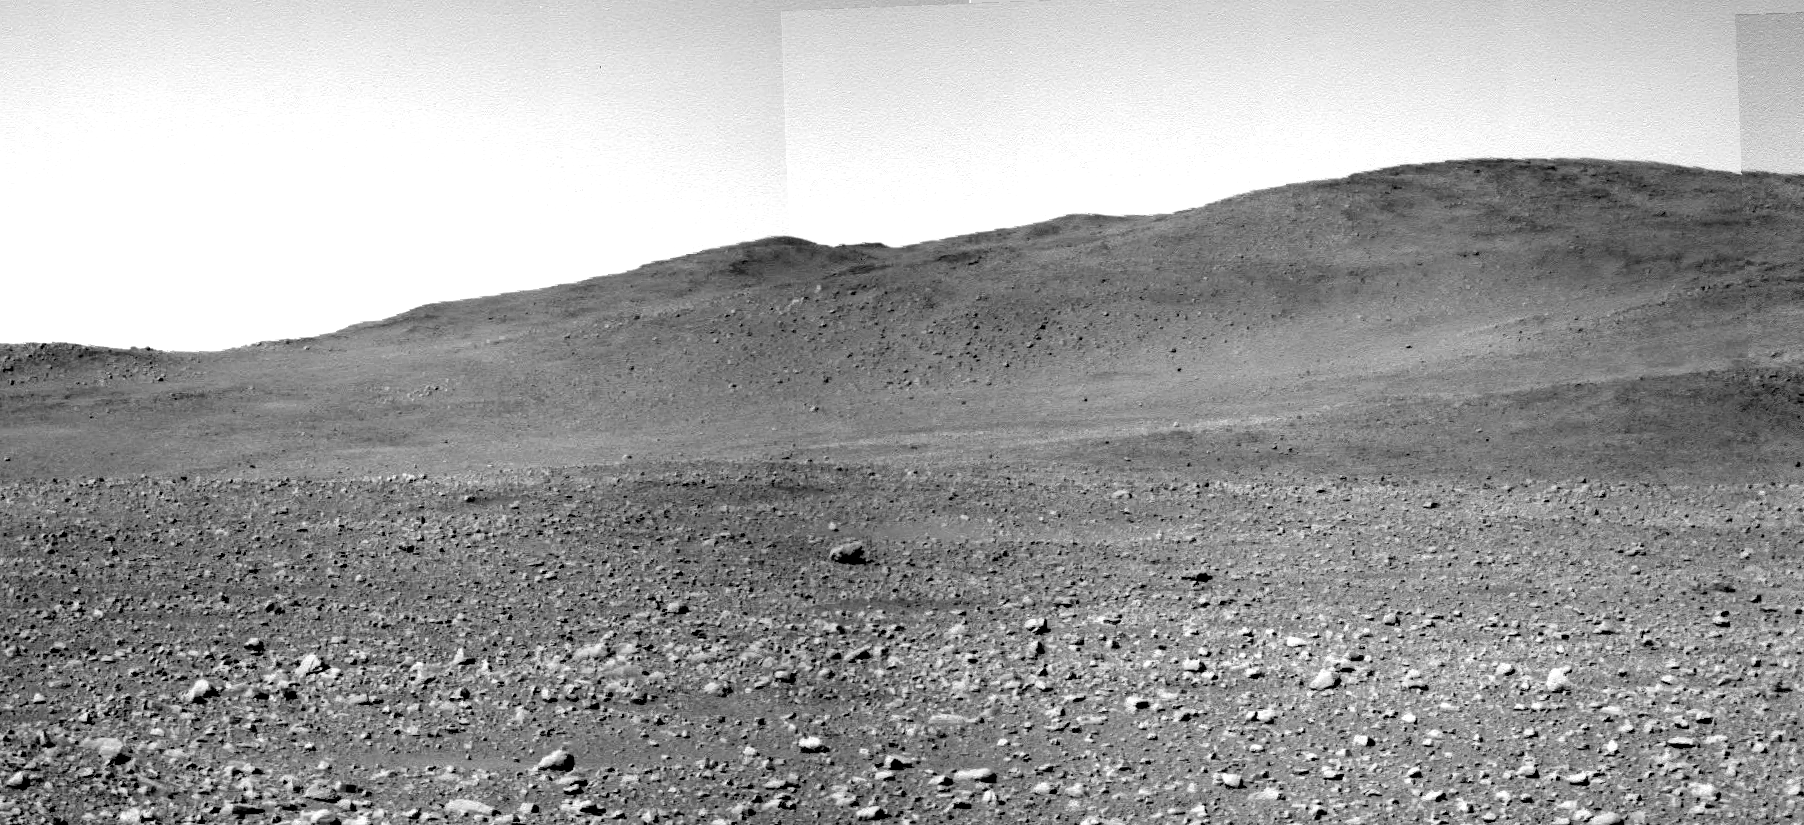

View of Spirit’s Climb from Six Months Earlier

Figure 1

This view from where Spirit stood on its 149th martian day (June 3, 2004) shows, on the hillside at the center of the image, the terrain that the rover is crossing six months later. The view is a mosaic of several frames taken with Spirit’s panoramic camera.

Spirit Journey Continues at “Husband Hill”
NASA’s Mars Exploration Rover Spirit has left the “West Spur” of the “Columbia Hills” and crossed a flatter saddle to the main body of “Husband Hill.” The rover’s course from the 313th to 330th martian days, or sols, of its mission (Nov. 19 to Dec. 6, 2004) is indicated on a mosaic view made from images taken with Spirit’s panoramic camera on sol 149 (June 3, 2004).

Credit: NASA/JPL/Cornell